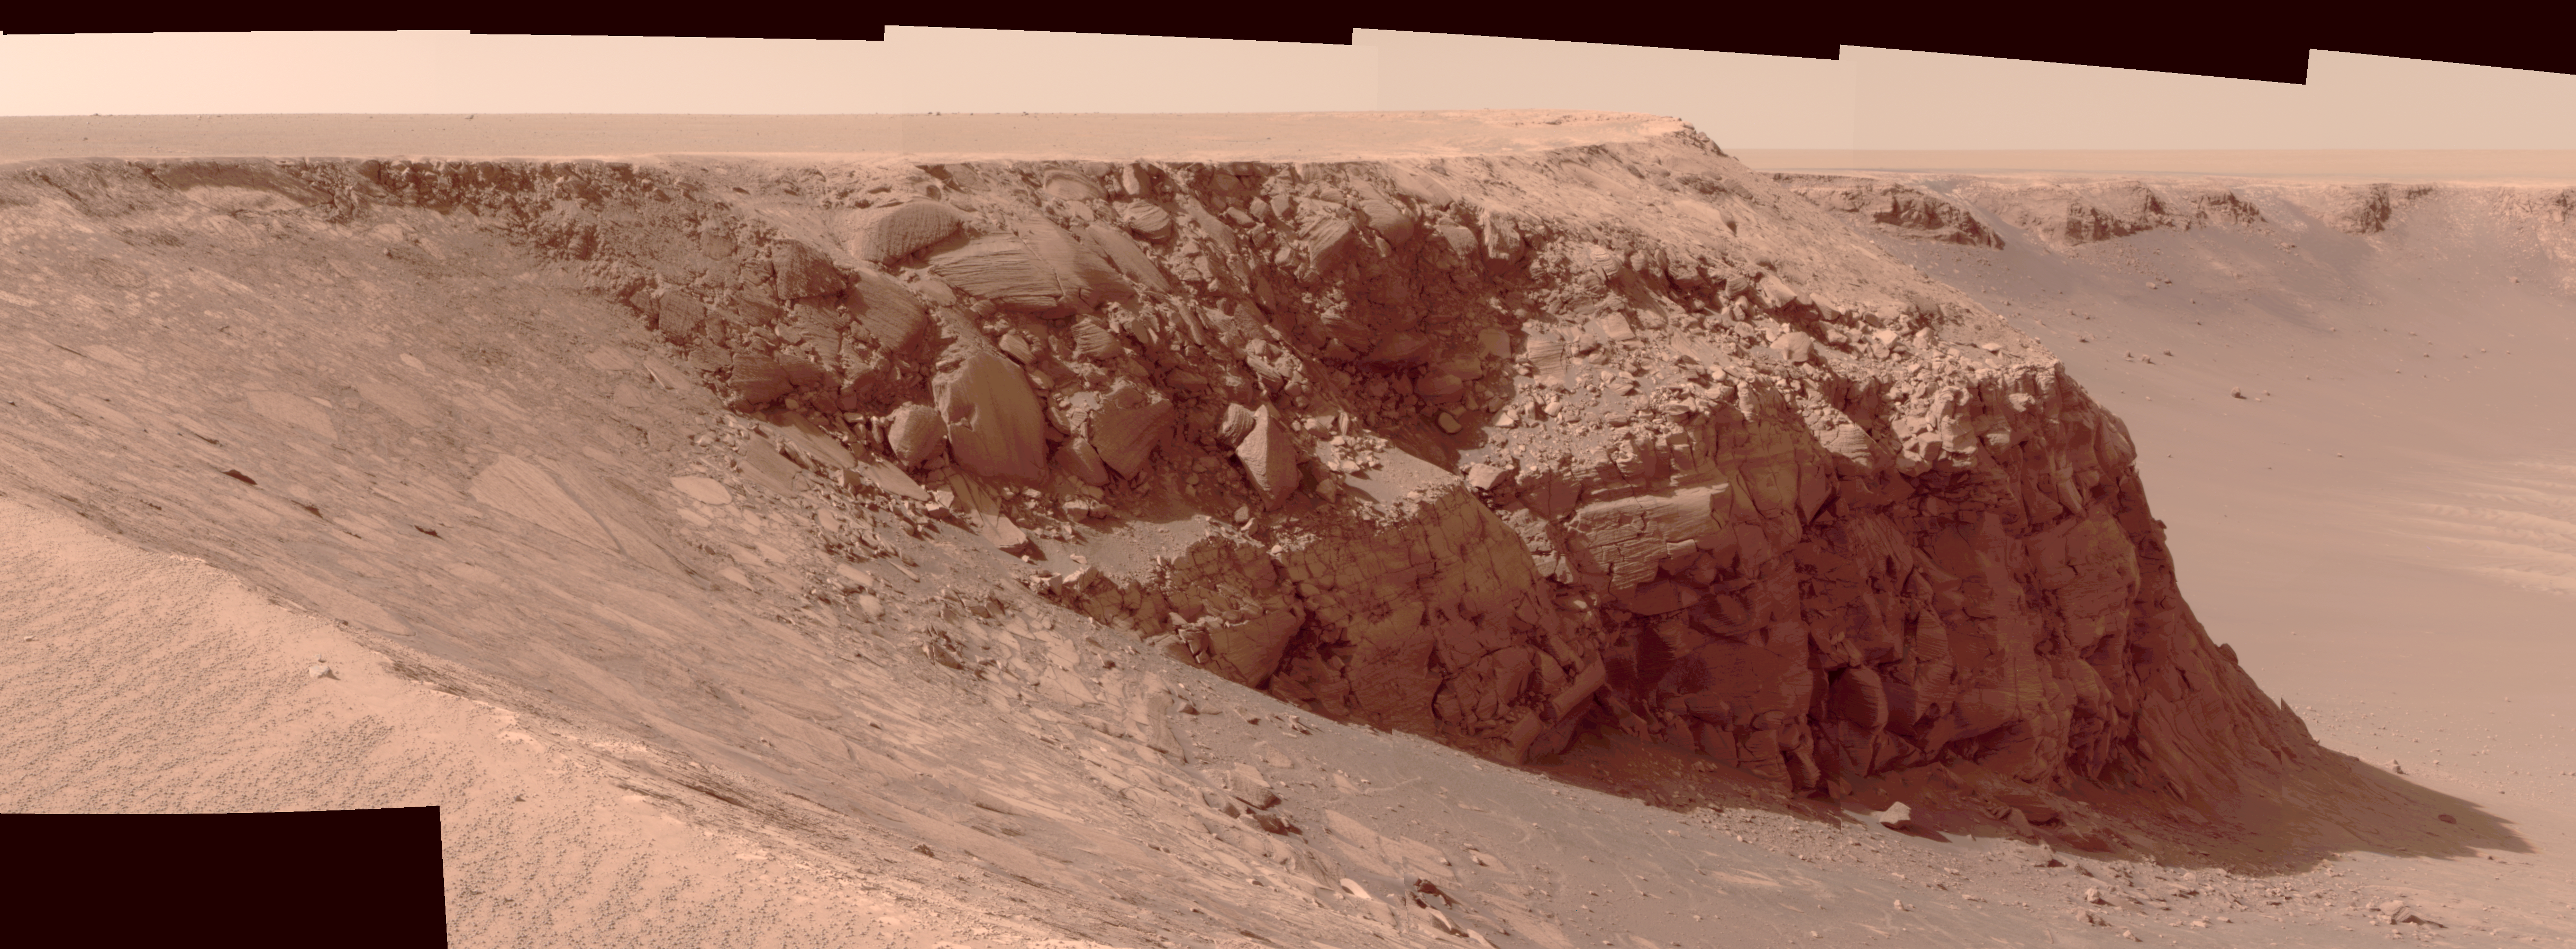

View of ‘Cape St. Mary’ from ‘Cape Verde’ (Altered Contrast)

As part of its investigation of “Victoria Crater,” NASA’s Mars Exploration Rover Opportunity examined a promontory called “Cape St. Mary” from the from the vantage point of “Cape Verde,” the next promontory counterclockwise around the crater’s deeply scalloped rim. This view of Cape St. Mary combines several exposures taken by the rover’s panoramic camera into an approximately true-color mosaic with contrast adjusted to improve the visibility of details in shaded areas.

The upper portion of the crater wall contains a jumble of material tossed outward by the impact that excavated the crater. This vertical cross-section through the blanket of ejected material surrounding the crater was exposed by erosion that expanded the crater outward from its original diameter, according to scientists’ interpretation of the observations. Below the jumbled material in the upper part of the wall are layers that survive relatively intact from before the crater-causing impact. Near the base of the Cape St. Mary cliff are layers with a pattern called “crossbedding,” intersecting with each other at angles, rather than parallel to each other. Large-scale crossbedding can result from material being deposited as wind-blown dunes.

The images combined into this mosaic were taken during the 970th Martian day, or sol, of Opportunity’s Mars-surface mission (Oct. 16, 2006). The panoramic camera took them through the camera’s 750-nanometer, 530-nanometer and 430-nanometer filters.

Credit: NASA/JPL-Caltech/Cornell